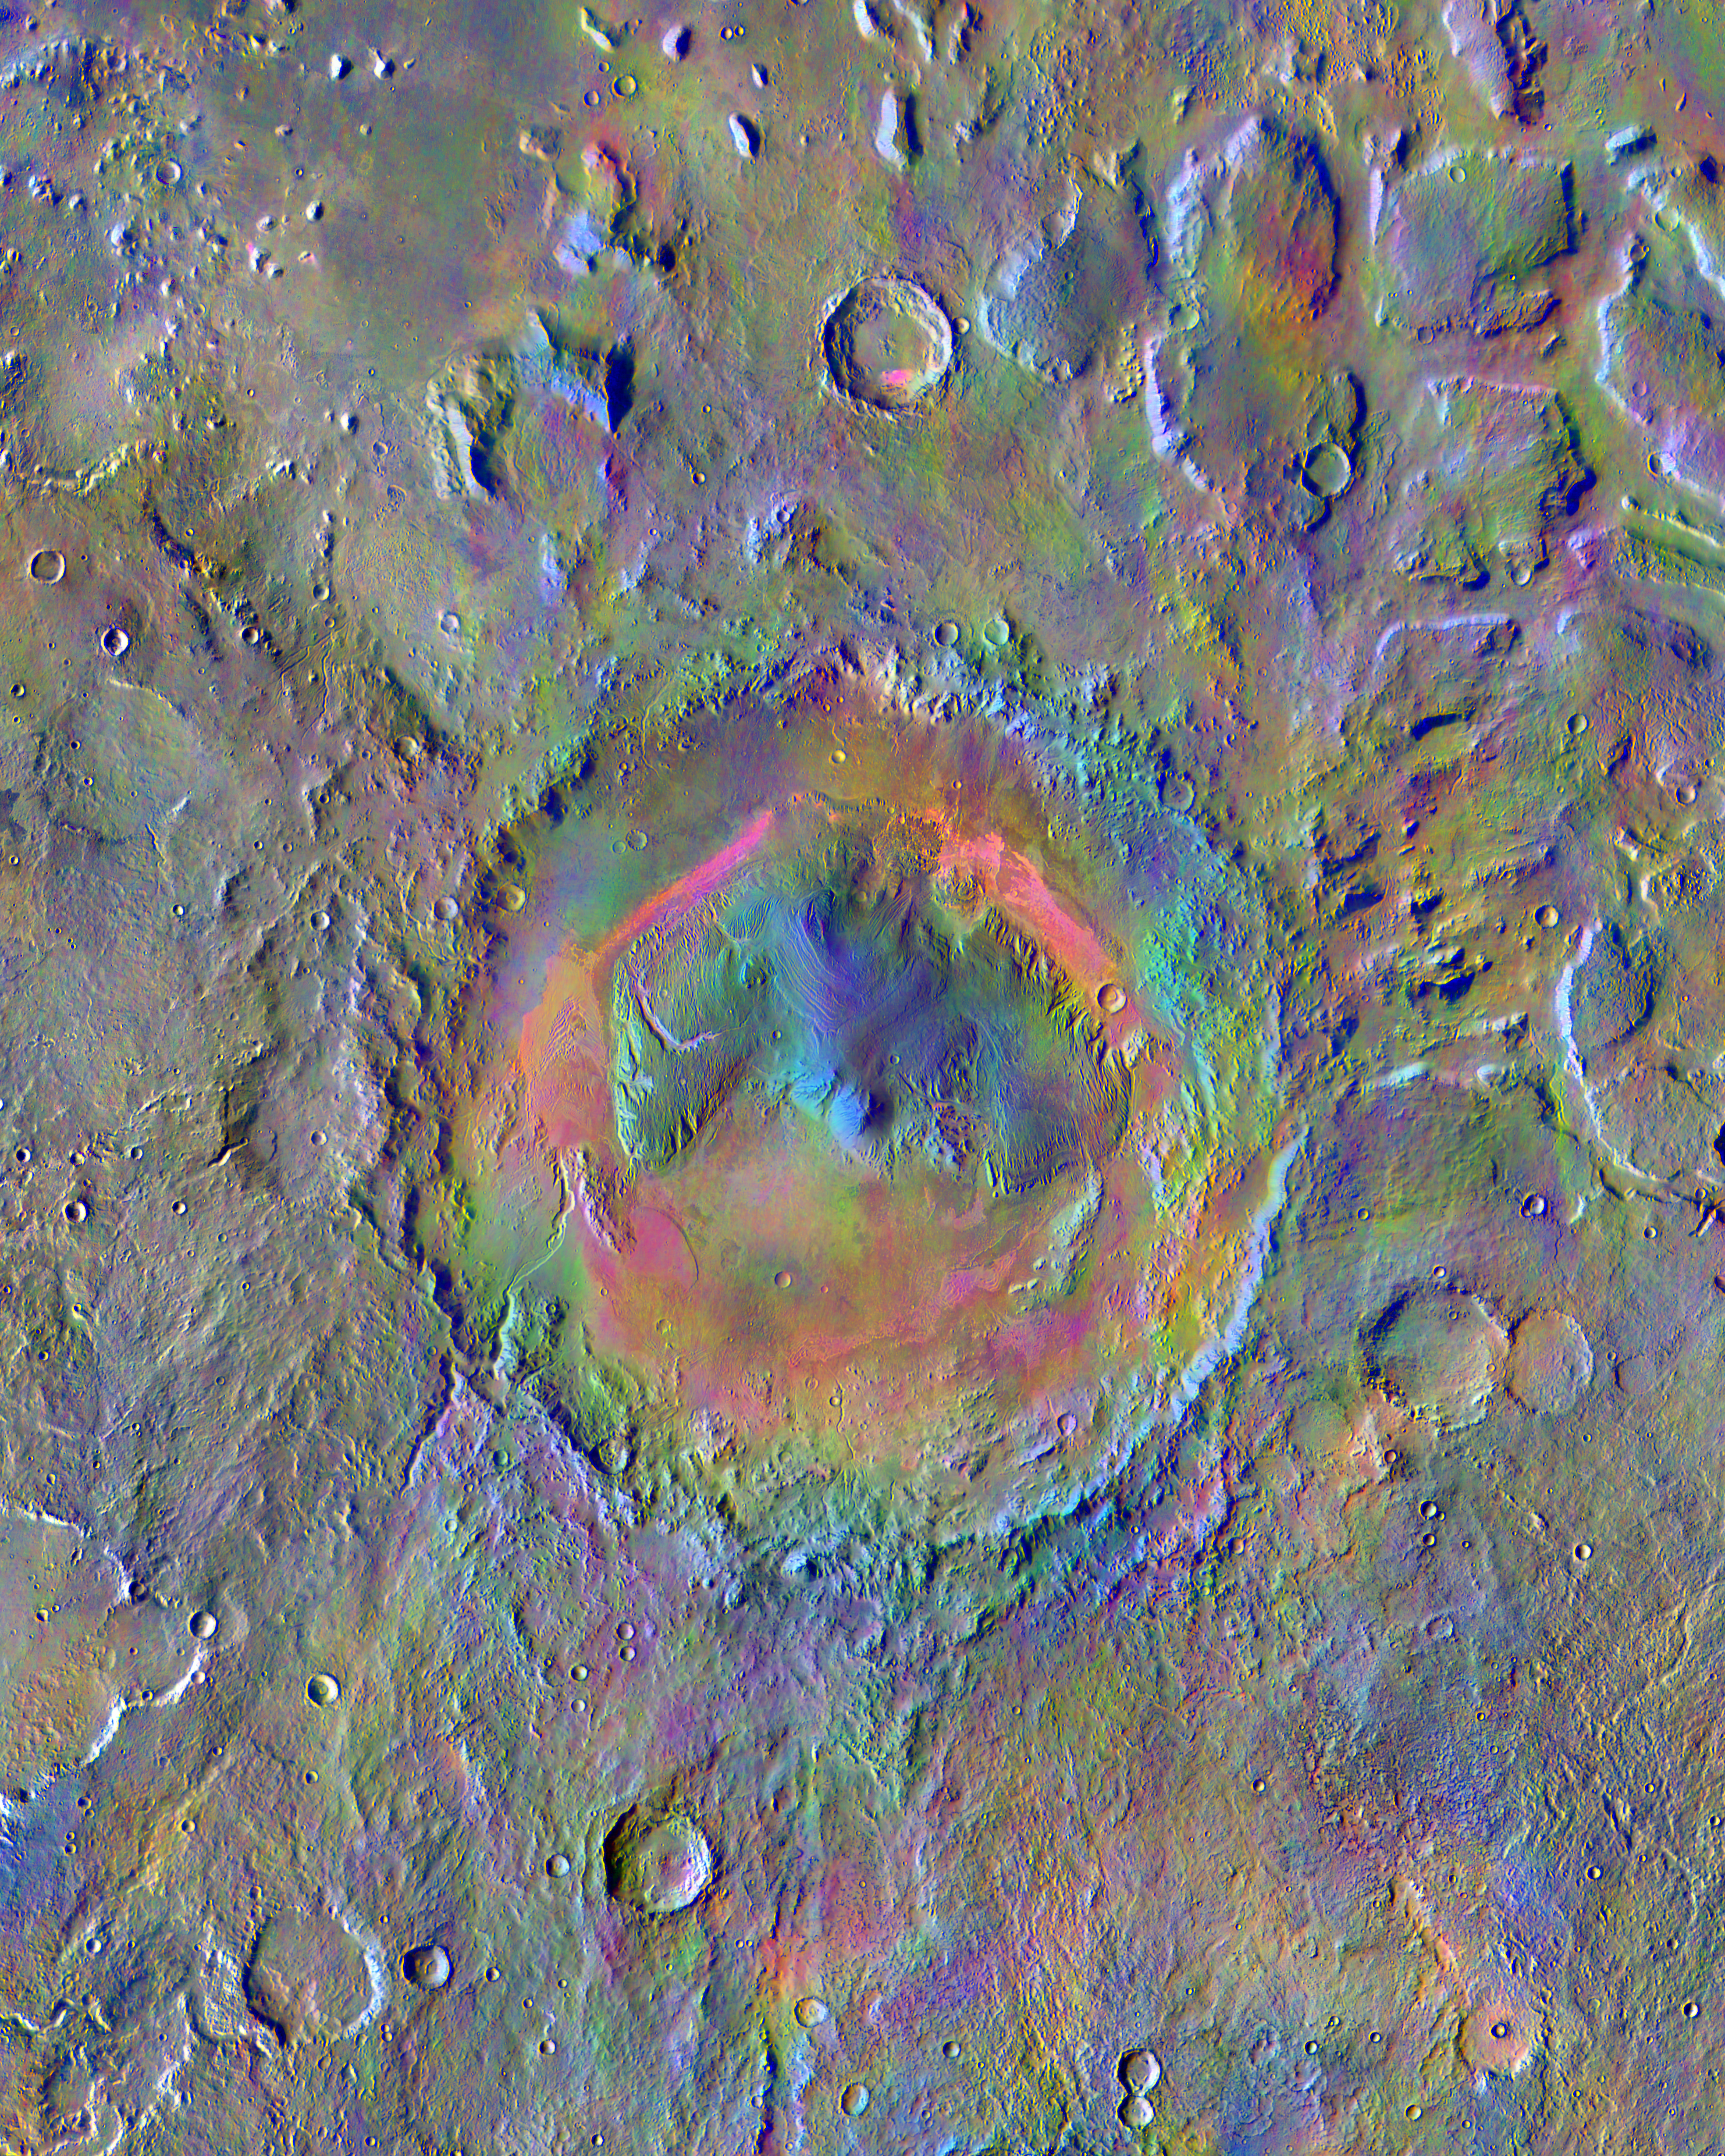

Gale Crater’s Surface Materials

Gale Crater, home to NASA’s Curiosity Mars rover, shows a new face in this mosaic image made using data from the Thermal Emission Imaging System (THEMIS) on NASA’s Mars Odyssey orbiter.

The colors come from an image processing technique that identifies mineral differences in surface materials and displays them in false colors. For example, windblown dust appears pale pink and olivine-rich basalt looks purple. The bright pink on Gale’s floor appears due to a mix of basaltic sand and windblown dust. The blue at the summit of Gale’s central mound, Mount Sharp, probably comes from local materials exposed there. The typical average Martian surface soil looks grayish-green. Scientists use false-color images such as these to identify places of potential geologic interest.

The diameter of the crater is 96 miles (154 kilometers). North is up. THEMIS and other instruments on Mars Odyssey have been studying Mars from orbit since 2001. Curiosity landed in the northeastern portion of Gale Crater in 2012 and climbed onto the flank of Mount Sharp in 2014.

Please see the THEMIS Data Citation Note for details on crediting THEMIS images.

NASA’s Jet Propulsion Laboratory manages the 2001 Mars Odyssey mission for NASA’s Science Mission Directorate, Washington, D.C. The Thermal Emission Imaging System (THEMIS) was developed by Arizona State University, Tempe, in collaboration with Raytheon Santa Barbara Remote Sensing. The THEMIS investigation is led by Dr. Philip Christensen at Arizona State University. Lockheed Martin Astronautics, Denver, is the prime contractor for the Odyssey project, and developed and built the orbiter. Mission operations are conducted jointly from Lockheed Martin and from JPL, a division of the California Institute of Technology in Pasadena.

Credit: NASA/JPL-Caltech/ASU